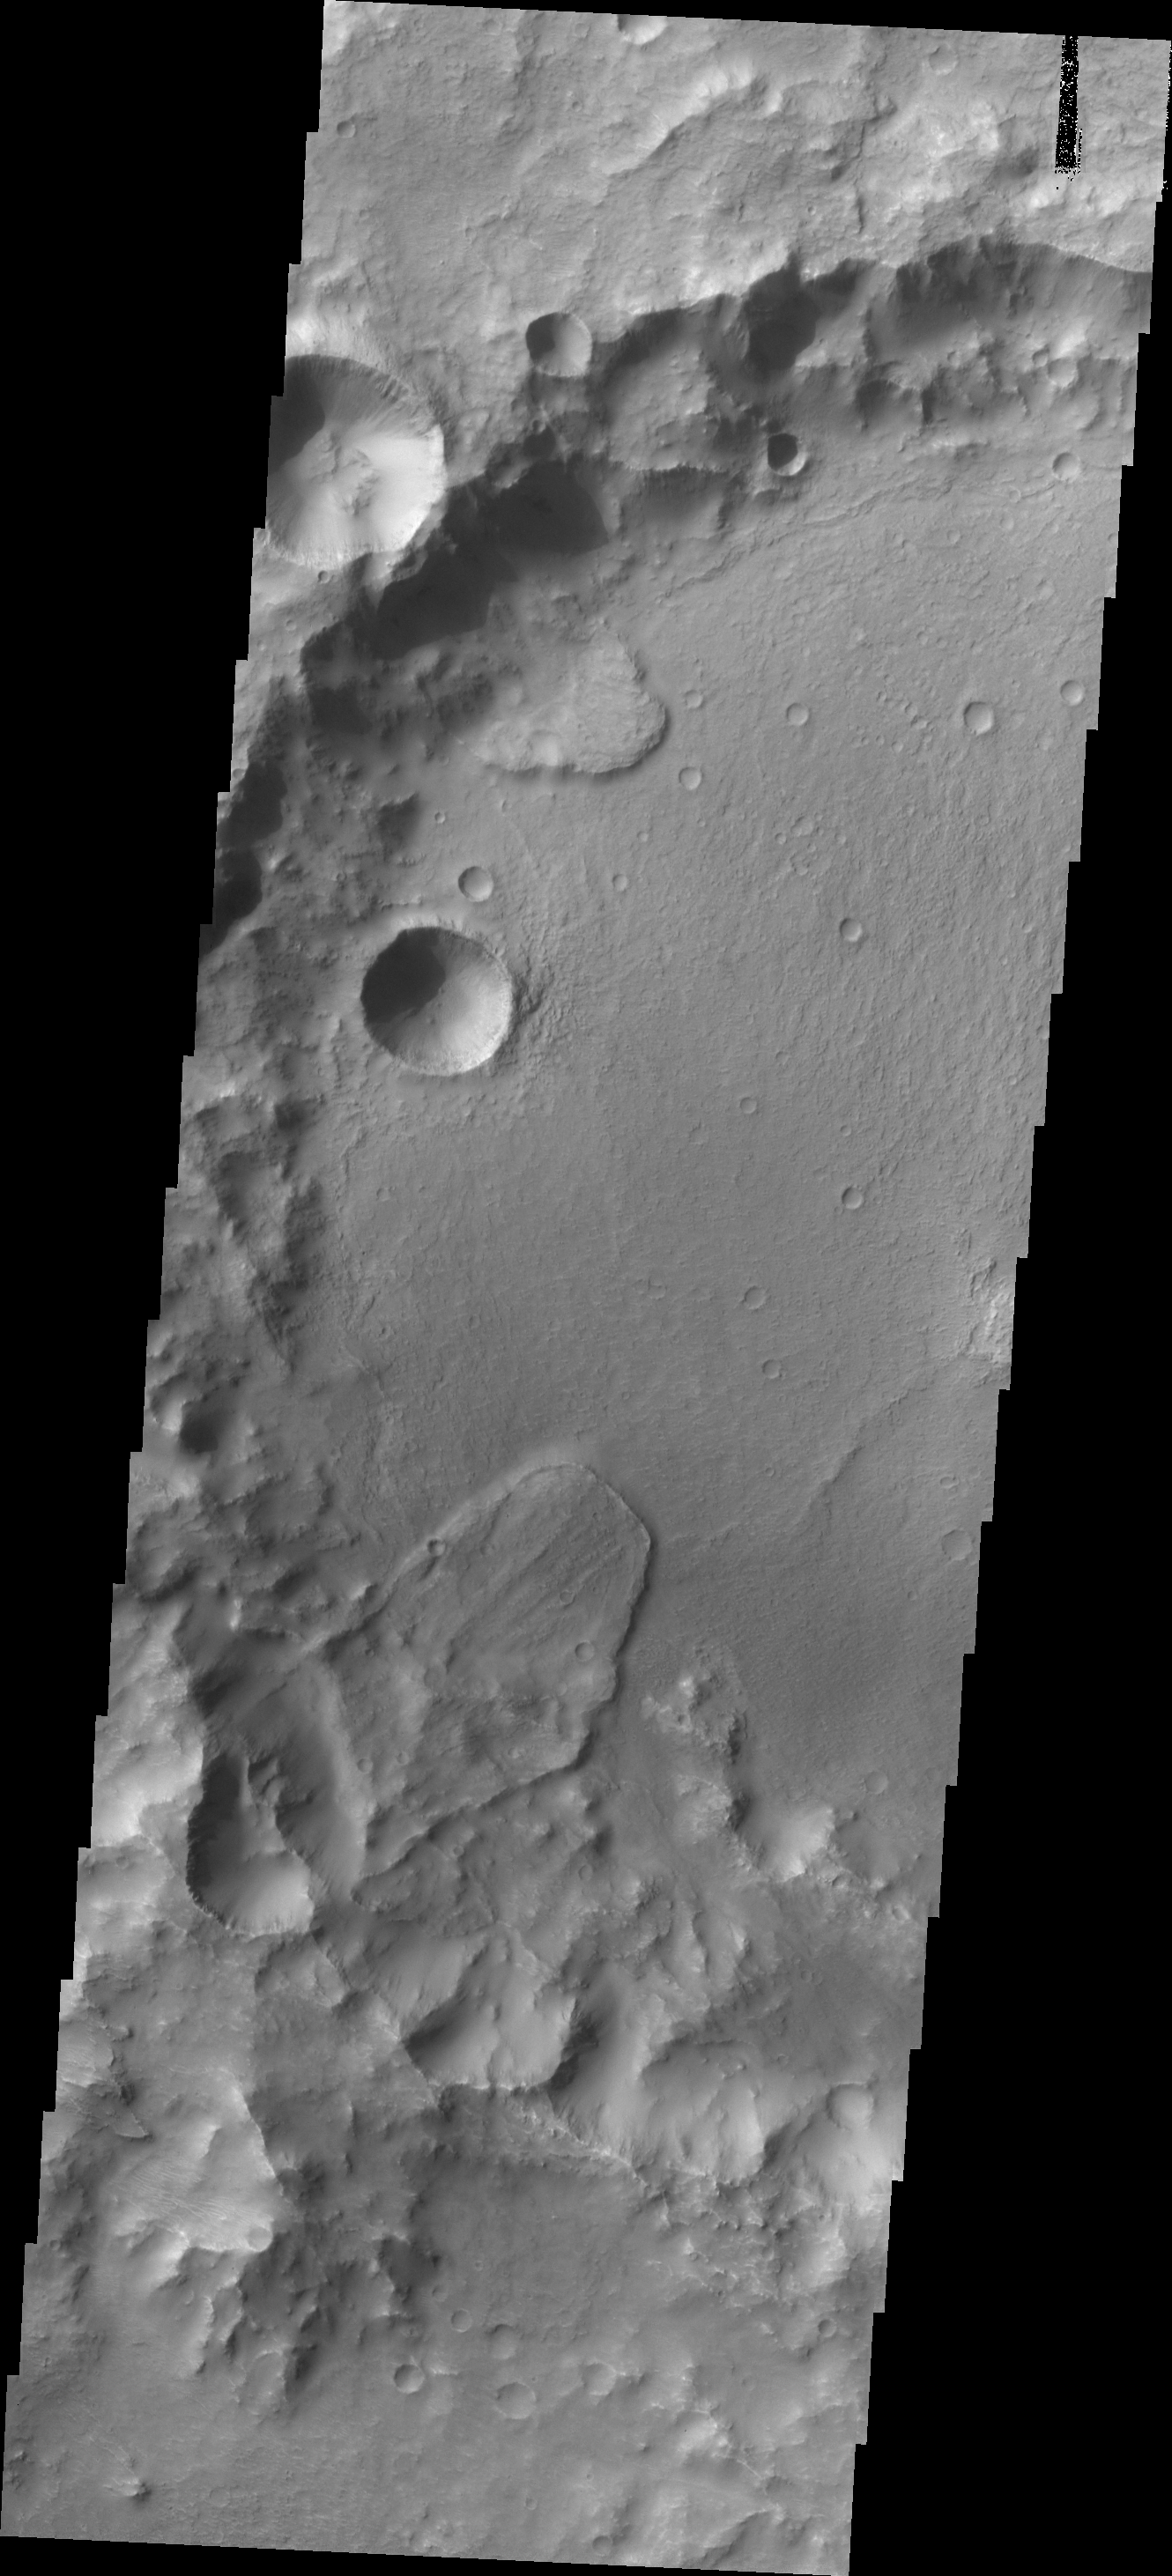

Landslide

Landslide deposits cover part of the floor of this unnamed crater in Tyrrhena Terra.

Credit: NASA/JPL/ASU